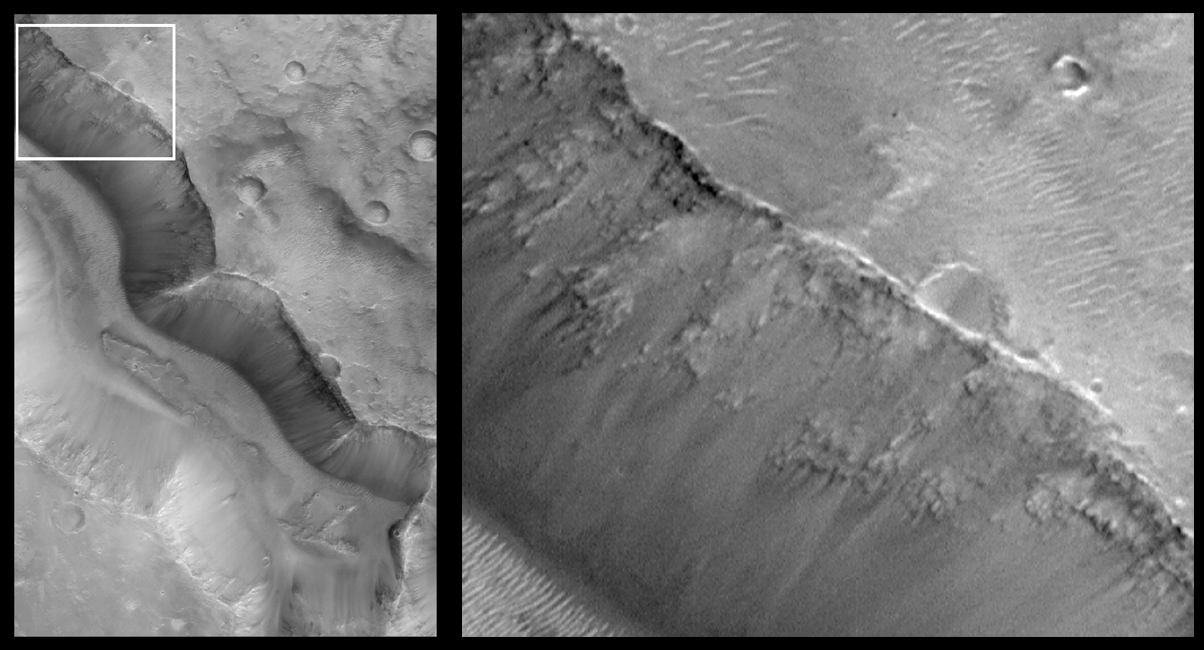

Layers in Cratered Highland Crust Exposed by Tagus Vallis

Mars Orbiter Camera (MOC) images of the Valles Marineris chasm walls obtained early in the Mars Global Surveyor (MGS) mission demonstrated that the upper martian crust–at least in the location of the Valles Marineris–is layered down to depths of several kilometers/miles. Over the past year, examination of additional MGS MOC images of other parts of Mars–including the vast, heavily cratered terrains of the red planet–also exhibit a layered crust. On Earth, geologists use the composition, texture, and sequence of layered rocks to decipher clues about the planet’s history. Mars might offer a similar opportunity.

Shown here is a picture of Tagus Vallis in the martian southern hemisphere. The picture on the left shows this valley in a view that is about 7 kilometers (4.4 miles) wide by 11 kilometers (6.8 miles) high. Tagus Vallis is the deep, steep-walled valley that runs almost diagonally from upper left to lower right. The white box shows the location of the magnified view of the valley walls on the right. Layered rock can be seen, exposed in the upper slopes of the valley. Bright sand dunes are visible on the valley floor (lower left) and on the upland plain (upper right).

In this picture, the illumination is from the upper right. This image was obtained in April 1998 during the MGS Science Phasing Orbits imaging campaign. This result was presented at the 30th Lunar and Planetary Science Conference in Houston,Texas, March 1999.

Malin Space Science Systems and the California Institute of Technology built the MOC using spare hardware from the Mars Observer mission. MSSS operates the camera from its facilities in San Diego, CA. The Jet Propulsion Laboratory’s Mars Surveyor Operations Project operates the Mars Global Surveyor spacecraft with its industrial partner, Lockheed Martin Astronautics, from facilities in Pasadena, CA and Denver, CO.

Credit: NASA/JPL/MSSS